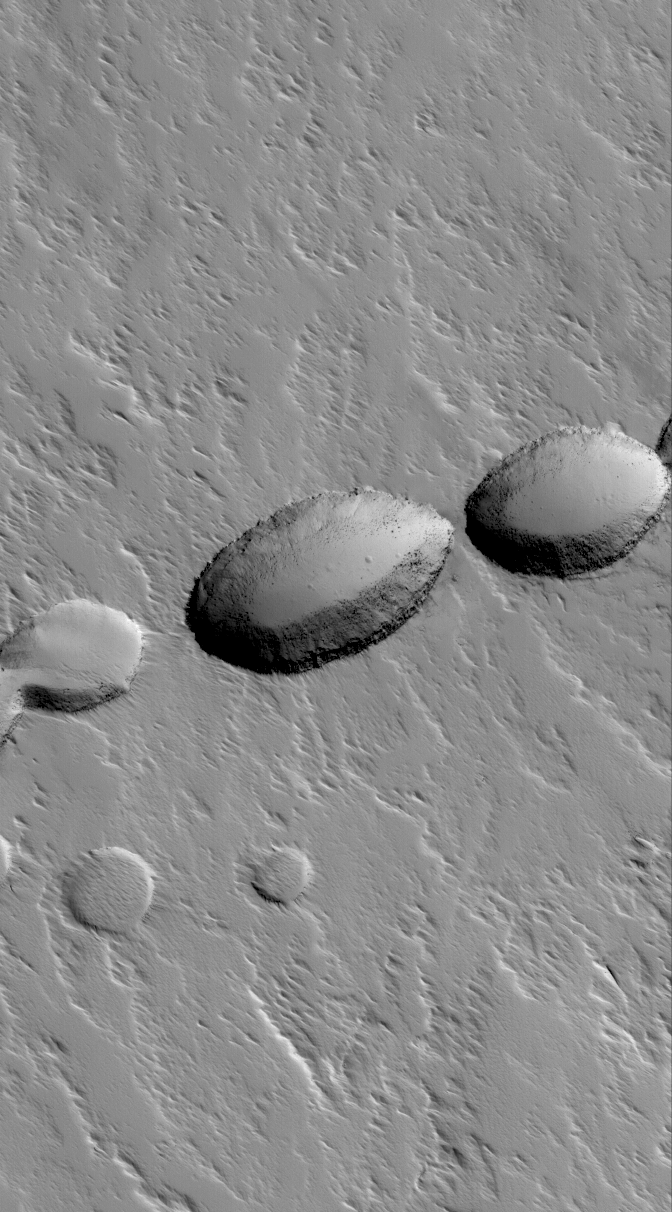

Volcanic Pit Chain

5 October 2005
This Mars Global Surveyor (MGS) Mars Orbiter Camera (MOC) image shows a chain of collapse pits on the lower south flank of Ascraeus Mons. Pit chains such as this are the result of collapse along fault lines. In this case, before the collapses occurred, the fault was a conduit for molten rock — magma — which erupted to form a suite of lava flows (now covered by mantles of dust) that can be seen radiating away from the pit at the center of the image.

Location near: 7.2°N, 104.3°W
Image width: width: ~3 km (~1.9 mi)
Illumination from: lower left
Season: Northern Autumn

Credit: NASA/JPL/Malin Space Science Systems